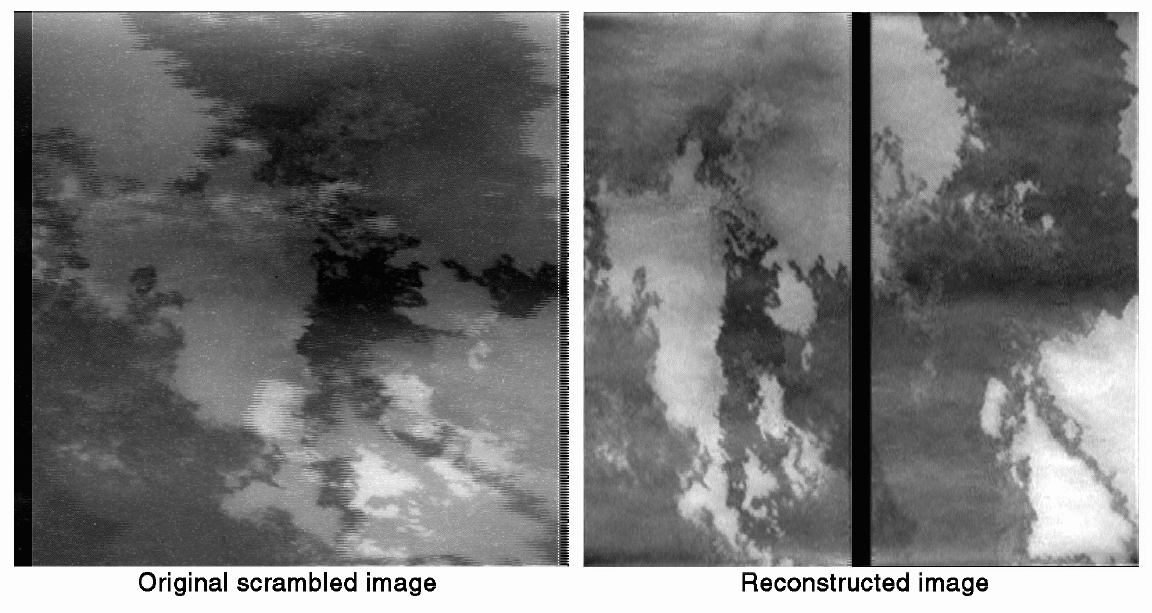

Reconstruction of Scrambled Io Images

This pair of images depicts the magic worked by JPL engineers to repair radiation damage to images taken by NASA’s Galileo spacecraft camera during an October 10 close flyby of Jupiter’s volcanic moon Io.

The majority of the Io images acquired by Galileo that day were taken in a camera mode in which 2×2 blocks of picture elements are supposed to be added together during readout of the image from the detector. Because the environment around Io has very high radiation, this mode was implemented to provide additional protection against corruption of the images due to radiation-induced noise. However, apparently due to accumulated radiation damage to the camera electronics, this readout mode did not function properly during the flyby. The effect was that the right and left sides of the images were added together during readout, rather than adjacent pairs of picture elements. This produced something akin to a double-exposed image.

Engineers figured out how the images had been garbled by carefully examining the images and the way the detector readout is commanded. Until recently, it was thought that repair of the images would be impossible. However, an innovative technique has just been developed at JPL for separating the two halves without introducing excessive errors. The scrambled raw data were unscrambled by a program developed using the LabVIEW software from National Instruments of Austin, TX. The image recovery results have been amazing. They allow for reliable analysis of the surface morphologies seen in the Io images.

The image shown here (left: — original scrambled image; right -reconstructed image) covers a portion of the lava flows emanating from avolcanic center on Io named Zamama. The intricate, convoluted margins of the flows are characteristic of “pahoehoe” (smooth, ropy) lava flows seen on Earth, and provide information on how the lava erupted and advanced over the ground.

North is to the lower left of the picture and the Sun illuminates the surface from the lower left. The image, centered at 17.7 degrees latitude and 172.2 degrees longitude, covers an area approximately 16 by 16 kilometers (10 by 10 miles). The finest details that can be discerned in this picture are about 80 meters (260 feet) across. The image was taken on October 10, 1999 at a range of 1,800 kilometers (1,100 miles) by Galileo’s onboard camera.

The Jet Propulsion Laboratory, Pasadena, CA, manages the Galileo mission for NASA’s Office of Space Science, Washington, DC. JPL is a division of the California Institute of Technology in Pasadena.

Credit: NASA/JPL/University of Arizona